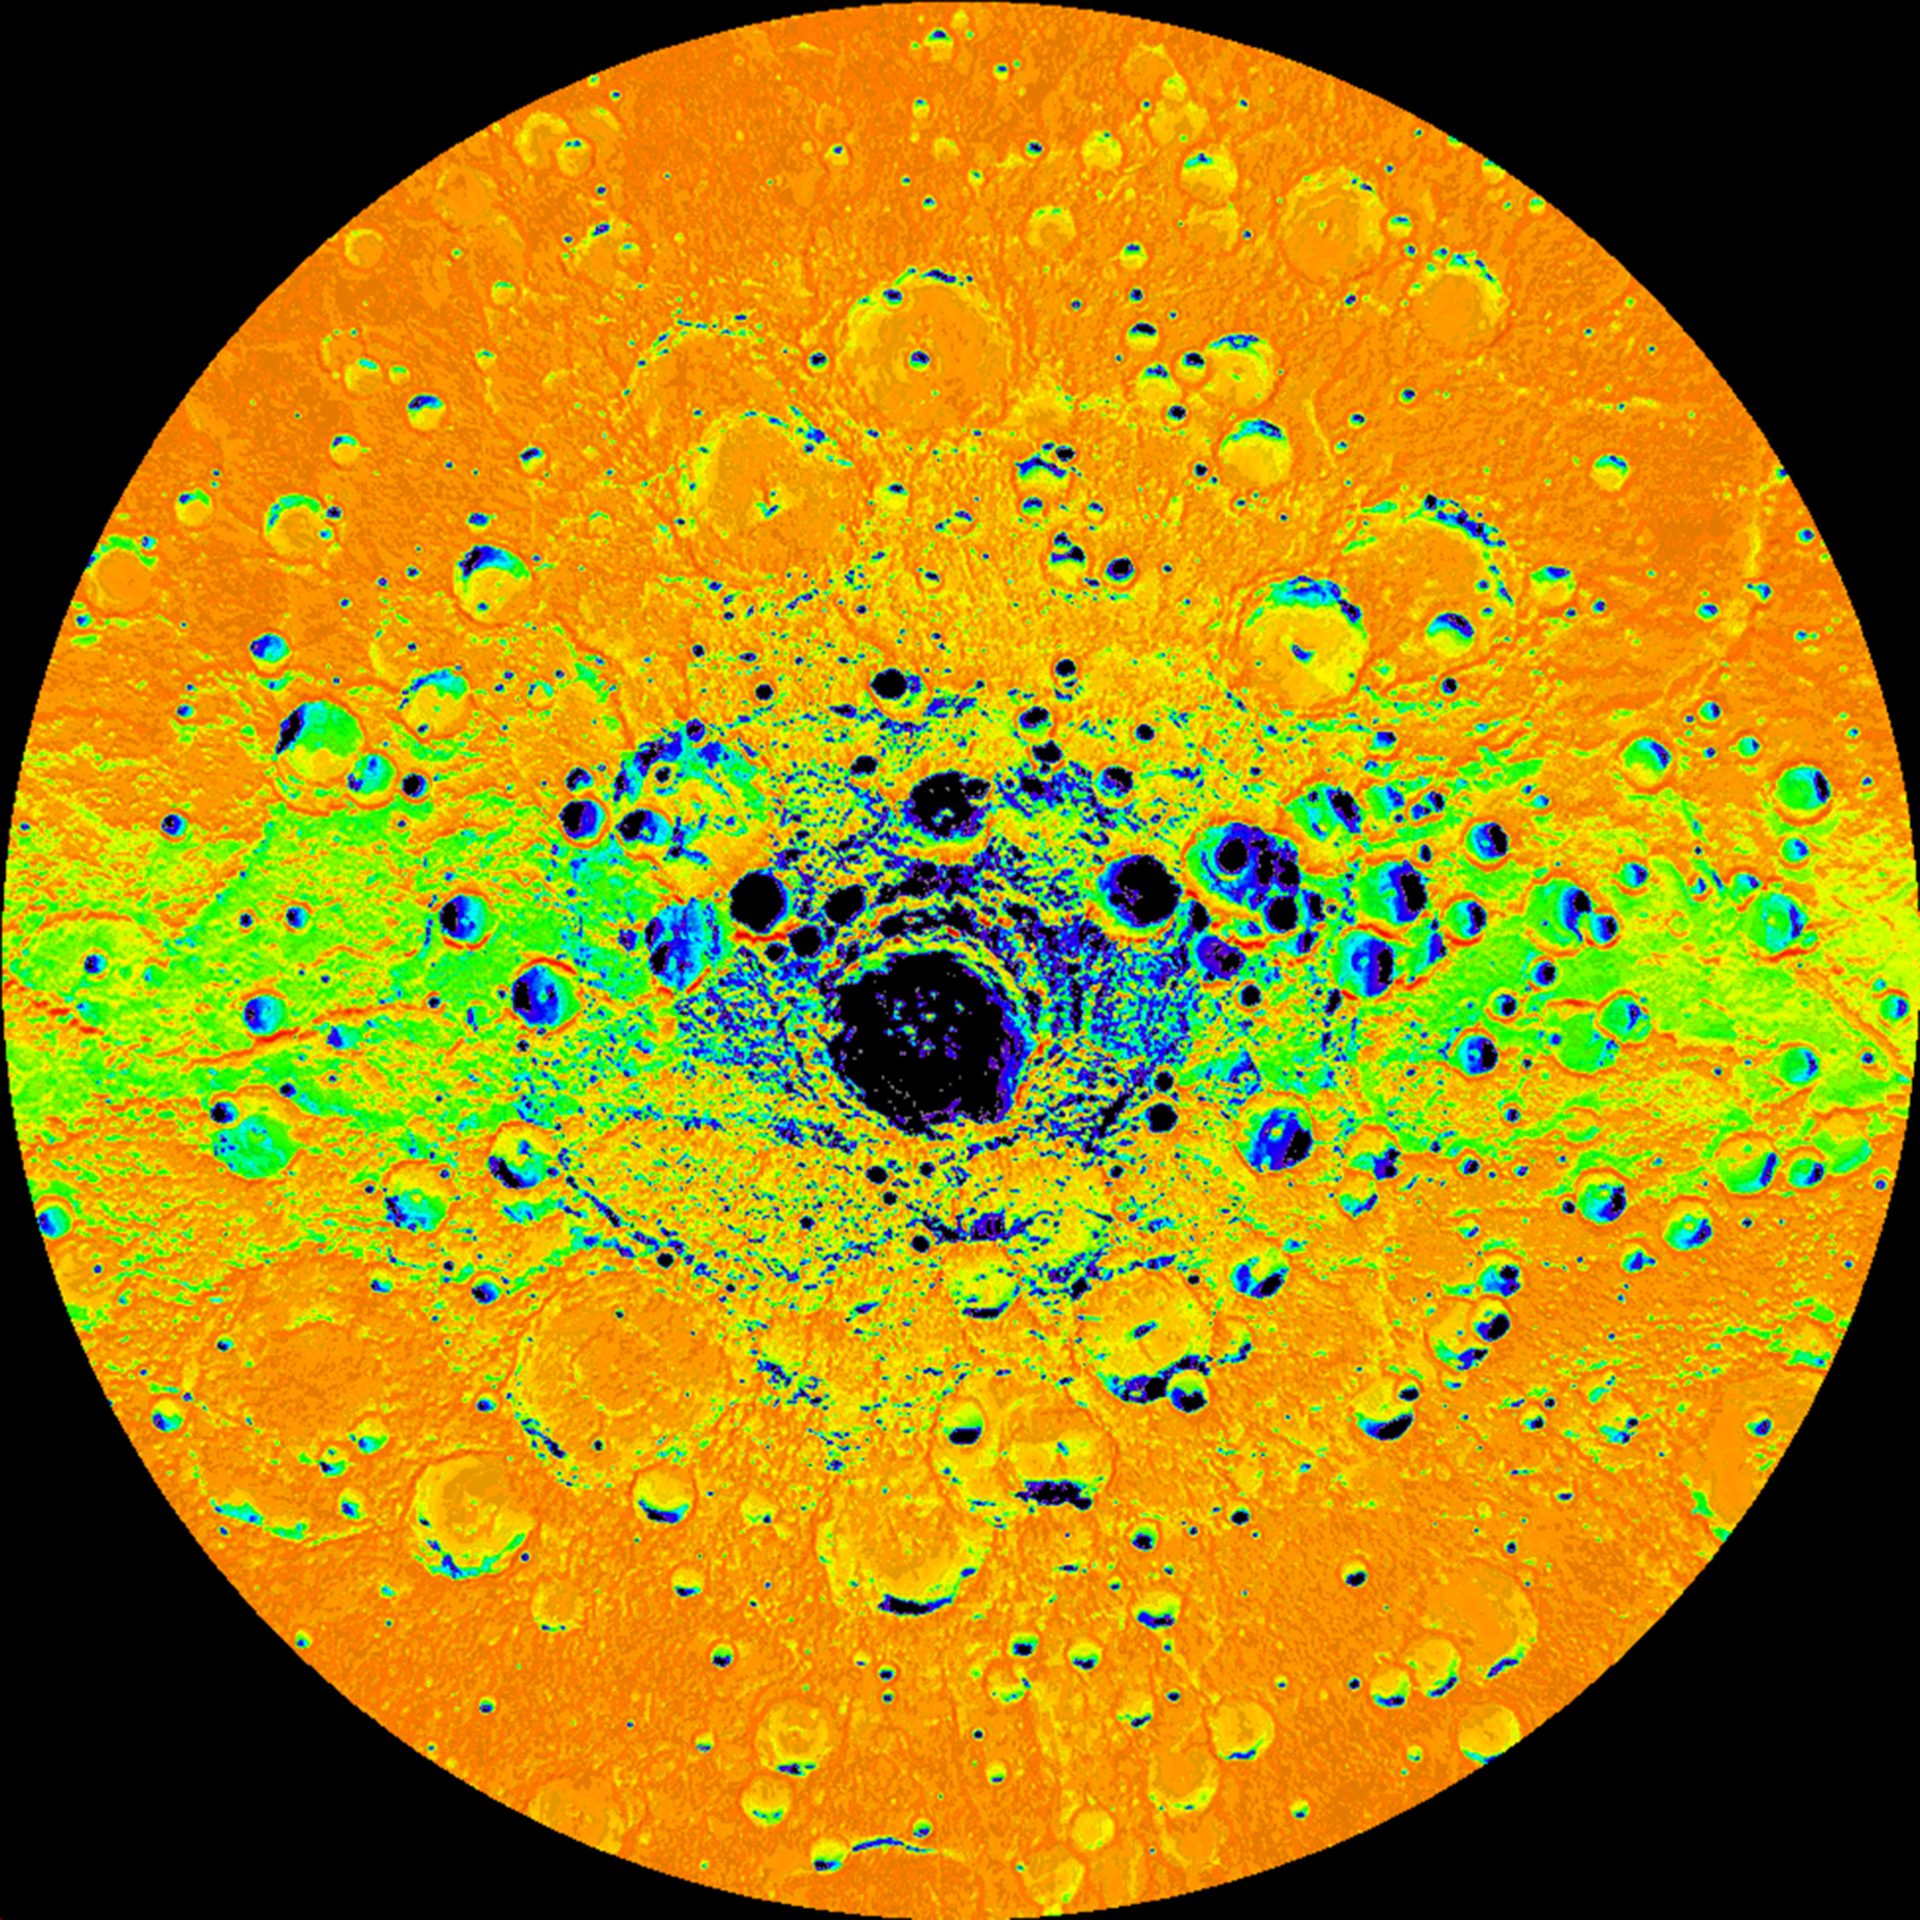

Illumination Map of Mercury’s South Pole

Shown here is an illumination map of Mercury’s south polar region. The map is colored on the basis of the percentage of time that a given area is sunlit; areas appearing black in the map are regions of permanent shadow. This map was created by using 89 wide-angle camera (WAC) images of Mercury’s south polar region acquired by the Mercury Dual Imaging System (MDIS) over one complete Mercury solar day (176 Earth days) which can be viewed in this movie. Radar-bright deposits, which may be water ice, collocate with regions of permanent shadow.

Scale: The large crater near Mercury’s south pole, Chao Meng-Fu, has a diameter of 180 km
Map Information: This illumination map is shown in polar stereographic projection, extending northward to 73° S, and 0° longitude is at the top

The MESSENGER spacecraft is the first ever to orbit the planet Mercury, and the spacecraft’s seven scientific instruments and radio science investigation are unraveling the history and evolution of the Solar System’s innermost planet. Visit the Why Mercury? section of this website to learn more about the key science questions that the MESSENGER mission is addressing. During the one-year primary mission, MDIS acquired 88,746 images and extensive other data sets. MESSENGER is now in a year-long extended mission, during which plans call for the acquisition of more than 80,000 additional images to support MESSENGER’s science goals.

These images are from MESSENGER, a NASA Discovery mission to conduct the first orbital study of the innermost planet, Mercury. For information regarding the use of images, see the MESSENGER image use policy.

Credit: NASA/Johns Hopkins University Applied Physics Laboratory/Carnegie Institution of Washington/Byrne et al.